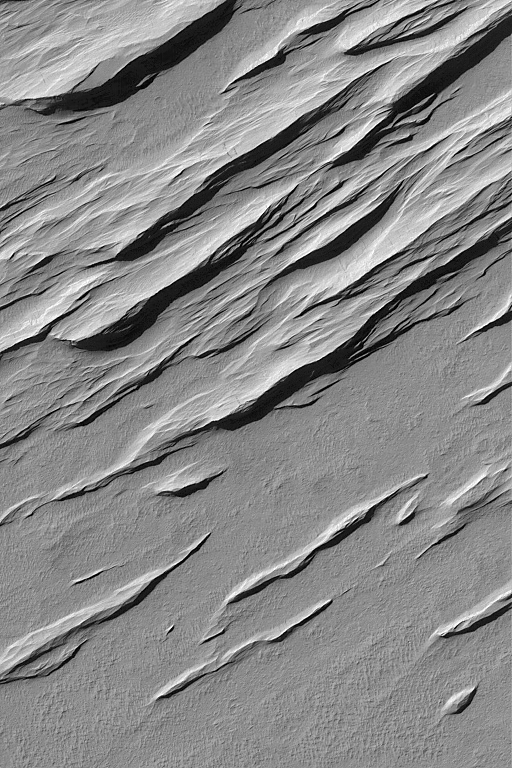

Memnonia Sulci Yardangs

8 December 2004
Yardangs are ridges formed by wind erosion. Most commonly, they will form in sedimentary rocks or volcanic ash deposits containing some amount of sand-sized grains (particles of 0.0625 to 2.0 millimeters size, like the grains in common table salt). This Mars Global Surveyor (MGS) Mars Orbiter Camera (MOC) image shows a suite of yardangs in the Memnonia Sulci region. The scene is located near 9.3°S, 172.4°W, and covers an area about 3 km (1.9 mi) wide. The ridges are illuminated by sunlight from the upper left.

Credit: NASA/JPL/Malin Space Science Systems